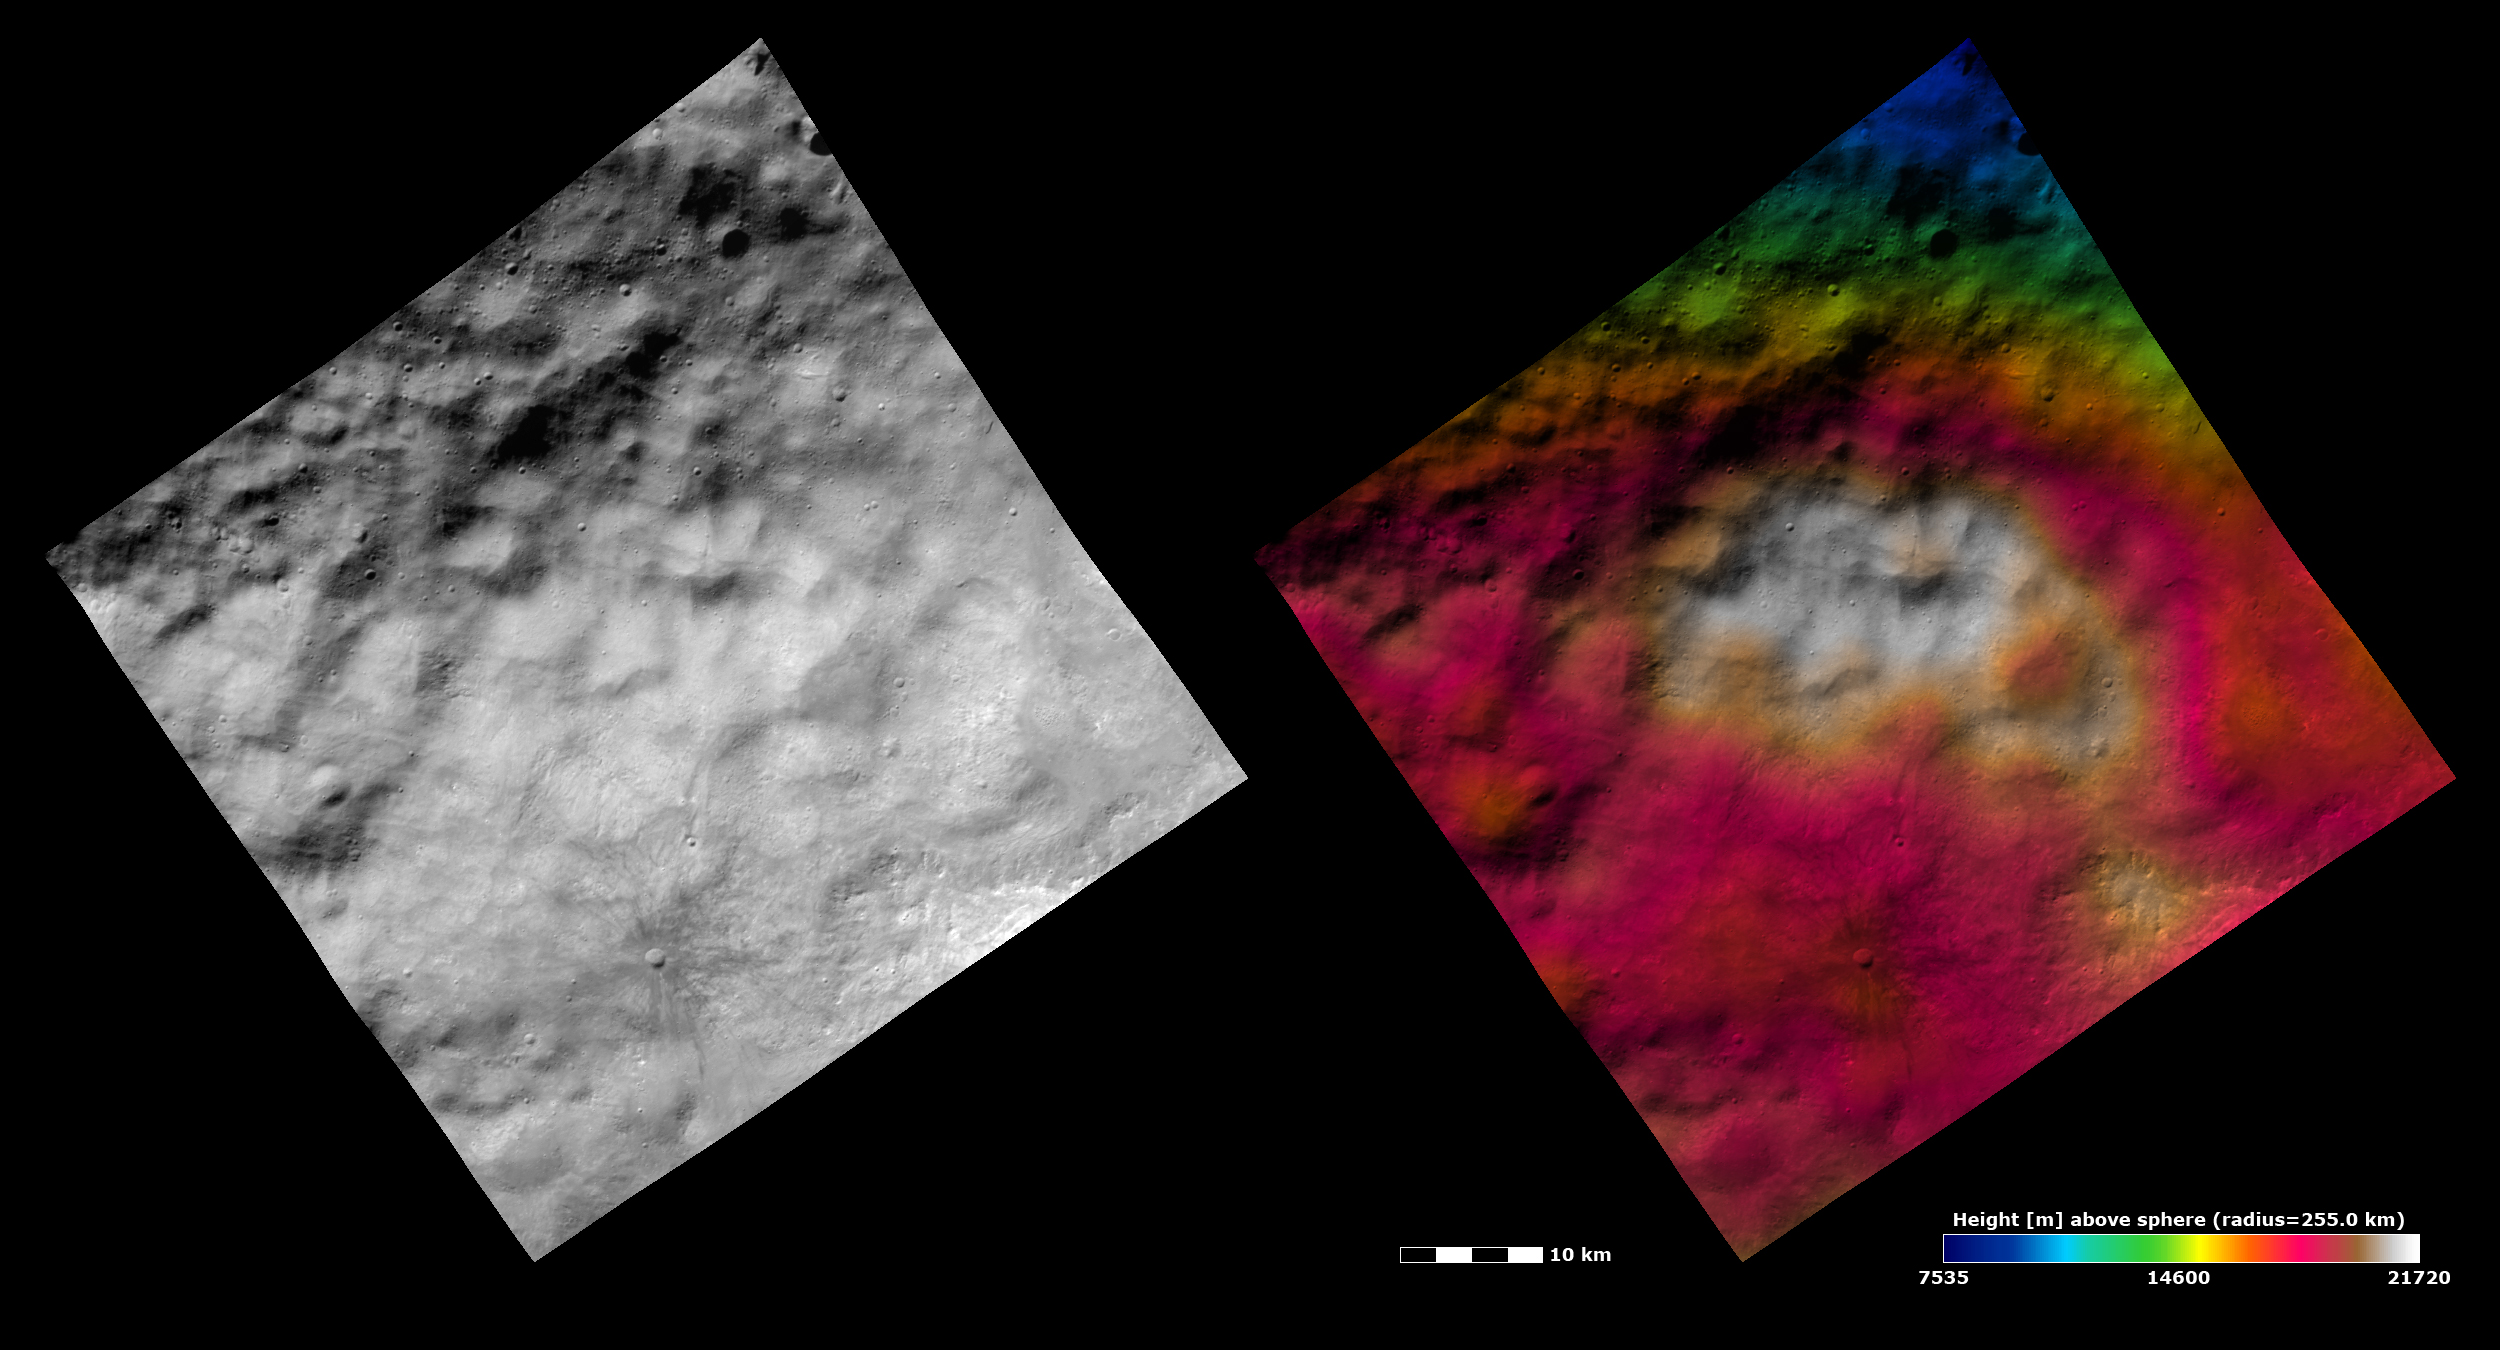

Topography and Albedo Image of Hummocky-mantled Terrain on Vesta

These Dawn FC (framing camera) images show part of the ejecta blanket from Vesta’s “Snowman” craters in the northern hemisphere. The ejecta blanket fills the whole image and is identified by its hummocky yet smooth texture. The hummocky texture is due to the undulating hills and depressions across the image. But apart from these hills and depressions the surface is rather smooth. This smoothness is due to the generally small size of particles in ejecta blankets. The left image is an albedo image, which is taken directly through the clear filter of the FC. Such an image shows the albedo (e.g. brightness/darkness) of the surface. The right image uses the same albedo image as its base but then a color-coded height representation of the topography is overlain onto it. The topography is calculated from a set of images that were observed from different viewing directions, allowing stereo reconstruction. The various colors correspond to the height of the area. The white area in the center of the image is the highest area and the blue area in the top of the image is the lowest area. The topography image shows that there are not large height differences between the hills and depressions. But, the topographically high area of ejecta, which is colored white, does become apparent in the topography image.

These images are centered on the border between Vesta’s Caparronia and Domitia quadrangles, and also shows part of Marcia quadrangle. The center latitude and longitude of the image is 29.0°N, 179.9°E. NASA’s Dawn spacecraft obtained this image with its framing camera on October 26th 2011. This image was taken through the camera’s clear filter. The distance to the surface of Vesta is 700 km and the image has a resolution of about 60 meters per pixel. This image was acquired during the HAMO (High Altitude Mapping Orbit) phase of the mission. The images are lambert-azimuthal map projected.

The Dawn mission to Vesta and Ceres is managed by NASA’s Jet Propulsion Laboratory, a division of the California Institute of Technology in Pasadena, for NASA’s Science Mission Directorate, Washington D.C. UCLA is responsible for overall Dawn mission science. Dawn’s VIR was provided by ASI, the Italian Space Agency and is managed by INAF, Italy’s National Institute for Astrophysics, in collaboration with Selex Galileo, where it was built.

Credit: NASA/JPL-Caltech/UCLA/MPS/DLR/IDA